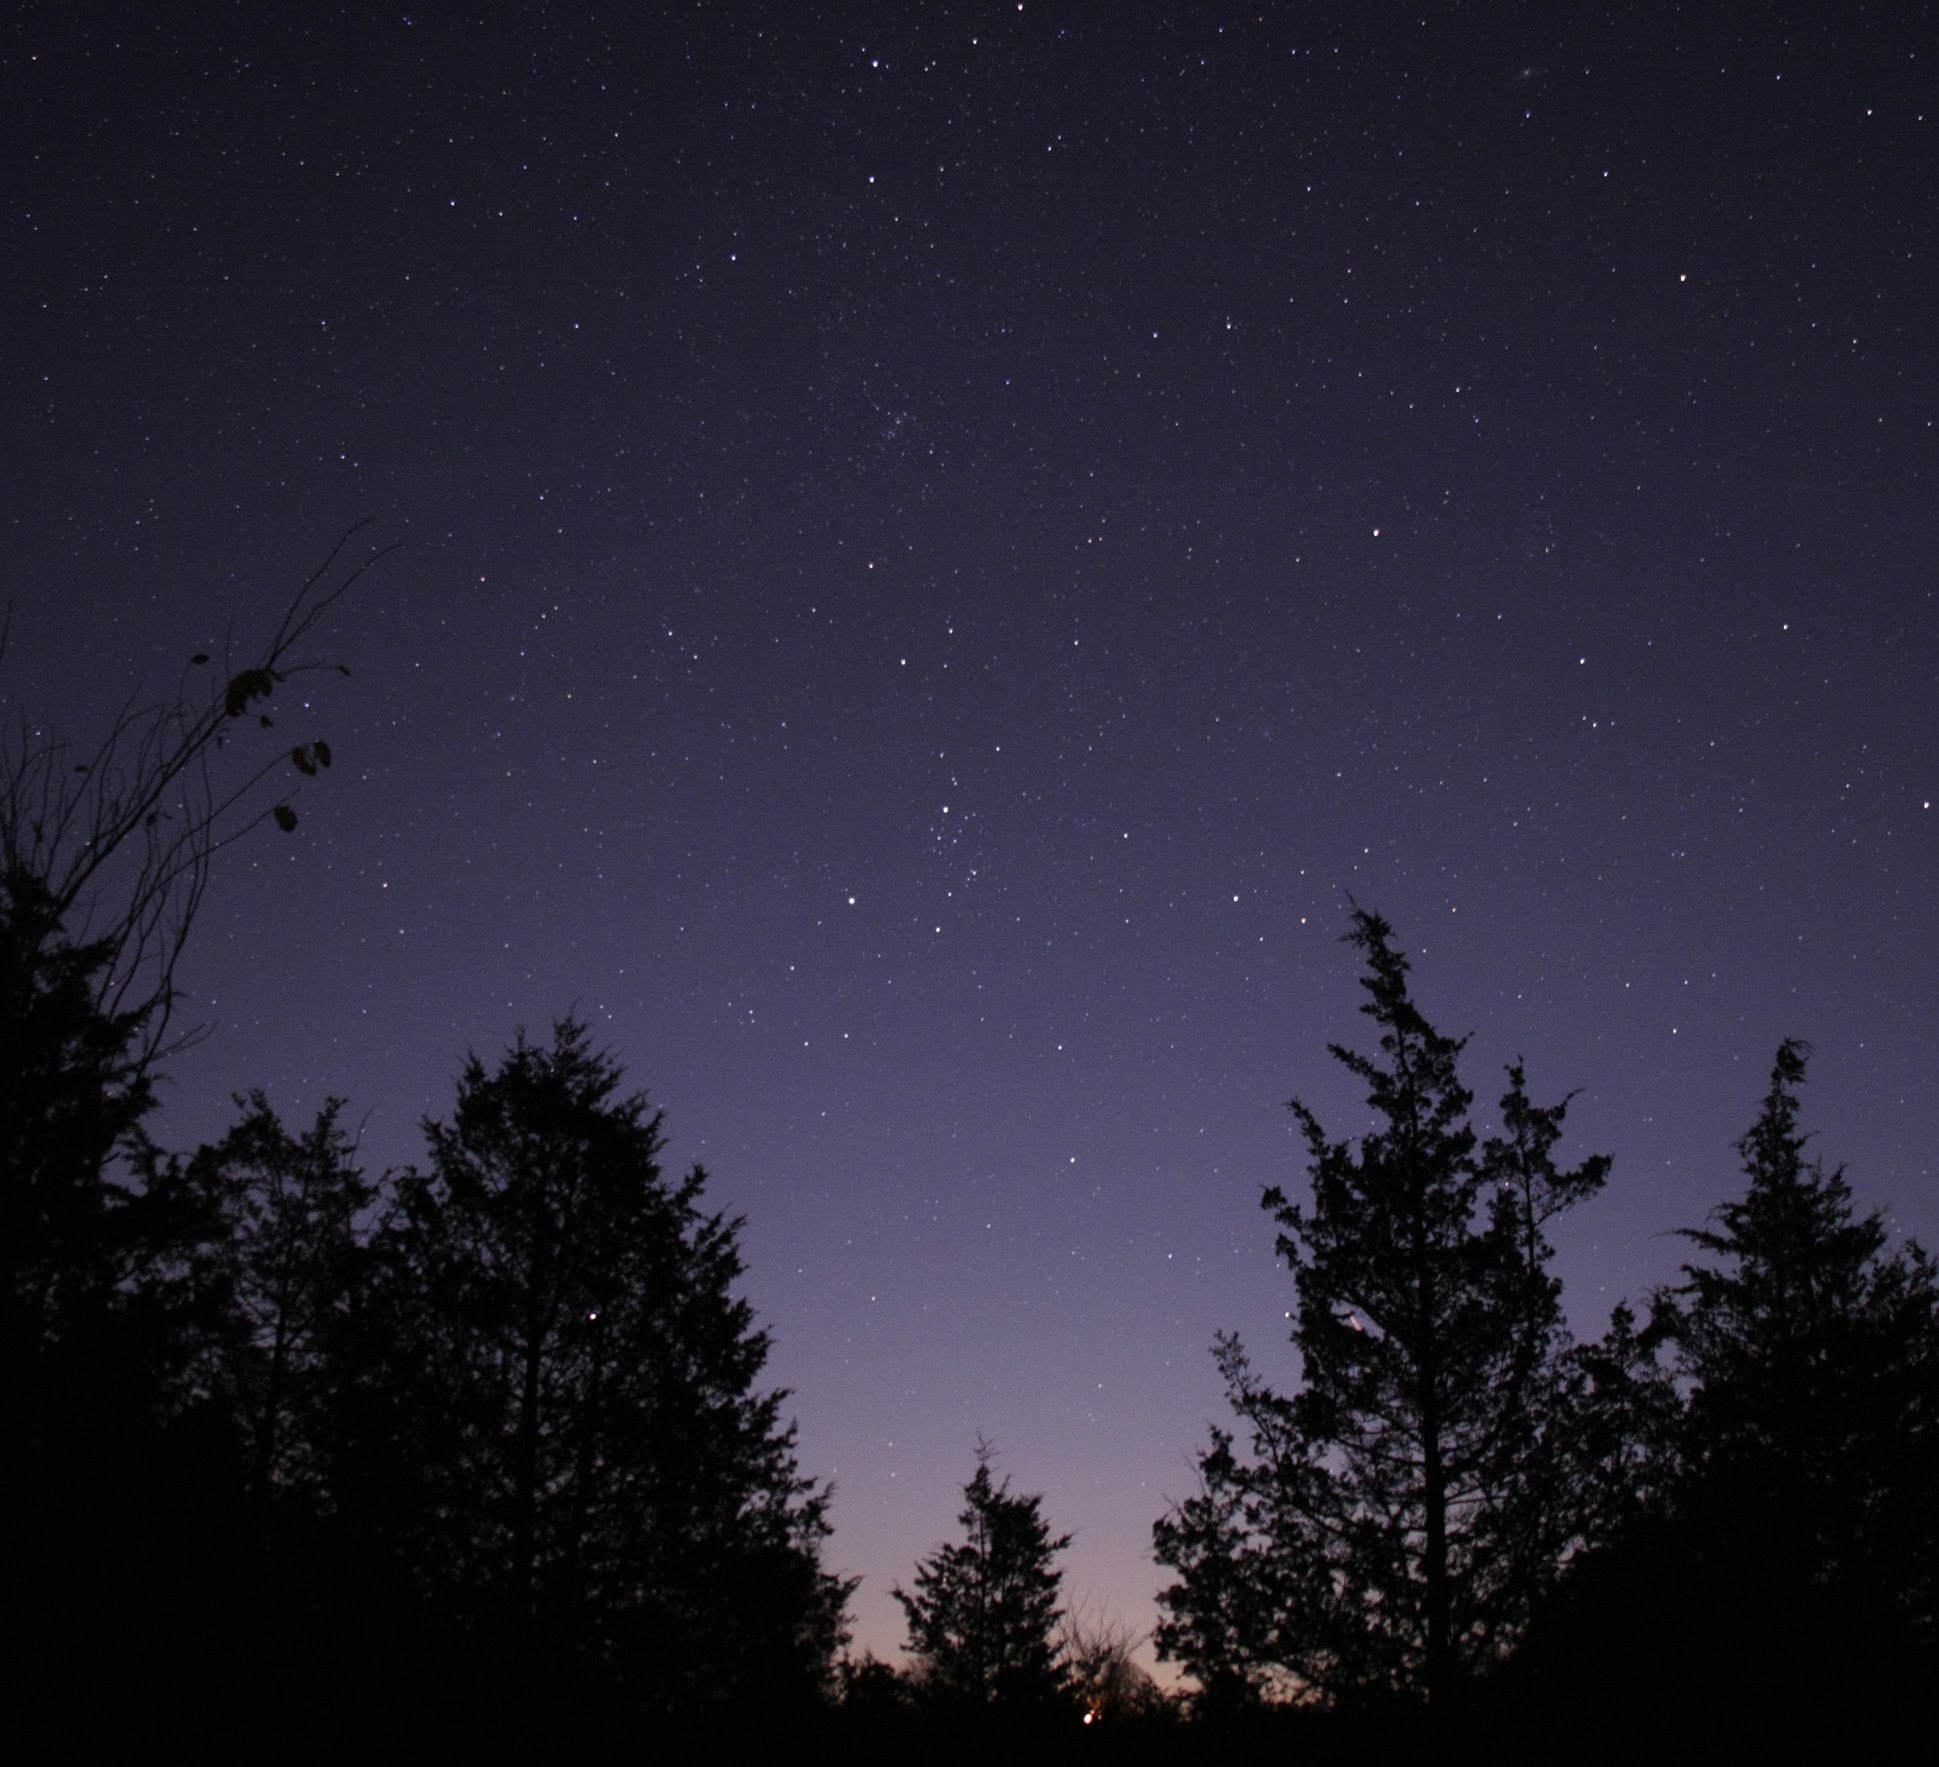

Ground-based Image of Comet 17P/Holmes

This image, taken by an amateur astronomer, shows the location of Comet Holmes on Oct. 28. Superimposed on this image is a graphic showing the comet's path from Sept. 30 to Nov. 25.

Credit: NASA, ESA, T. Dickinson (Ontario, Canada), and Z. Levay (STScI)